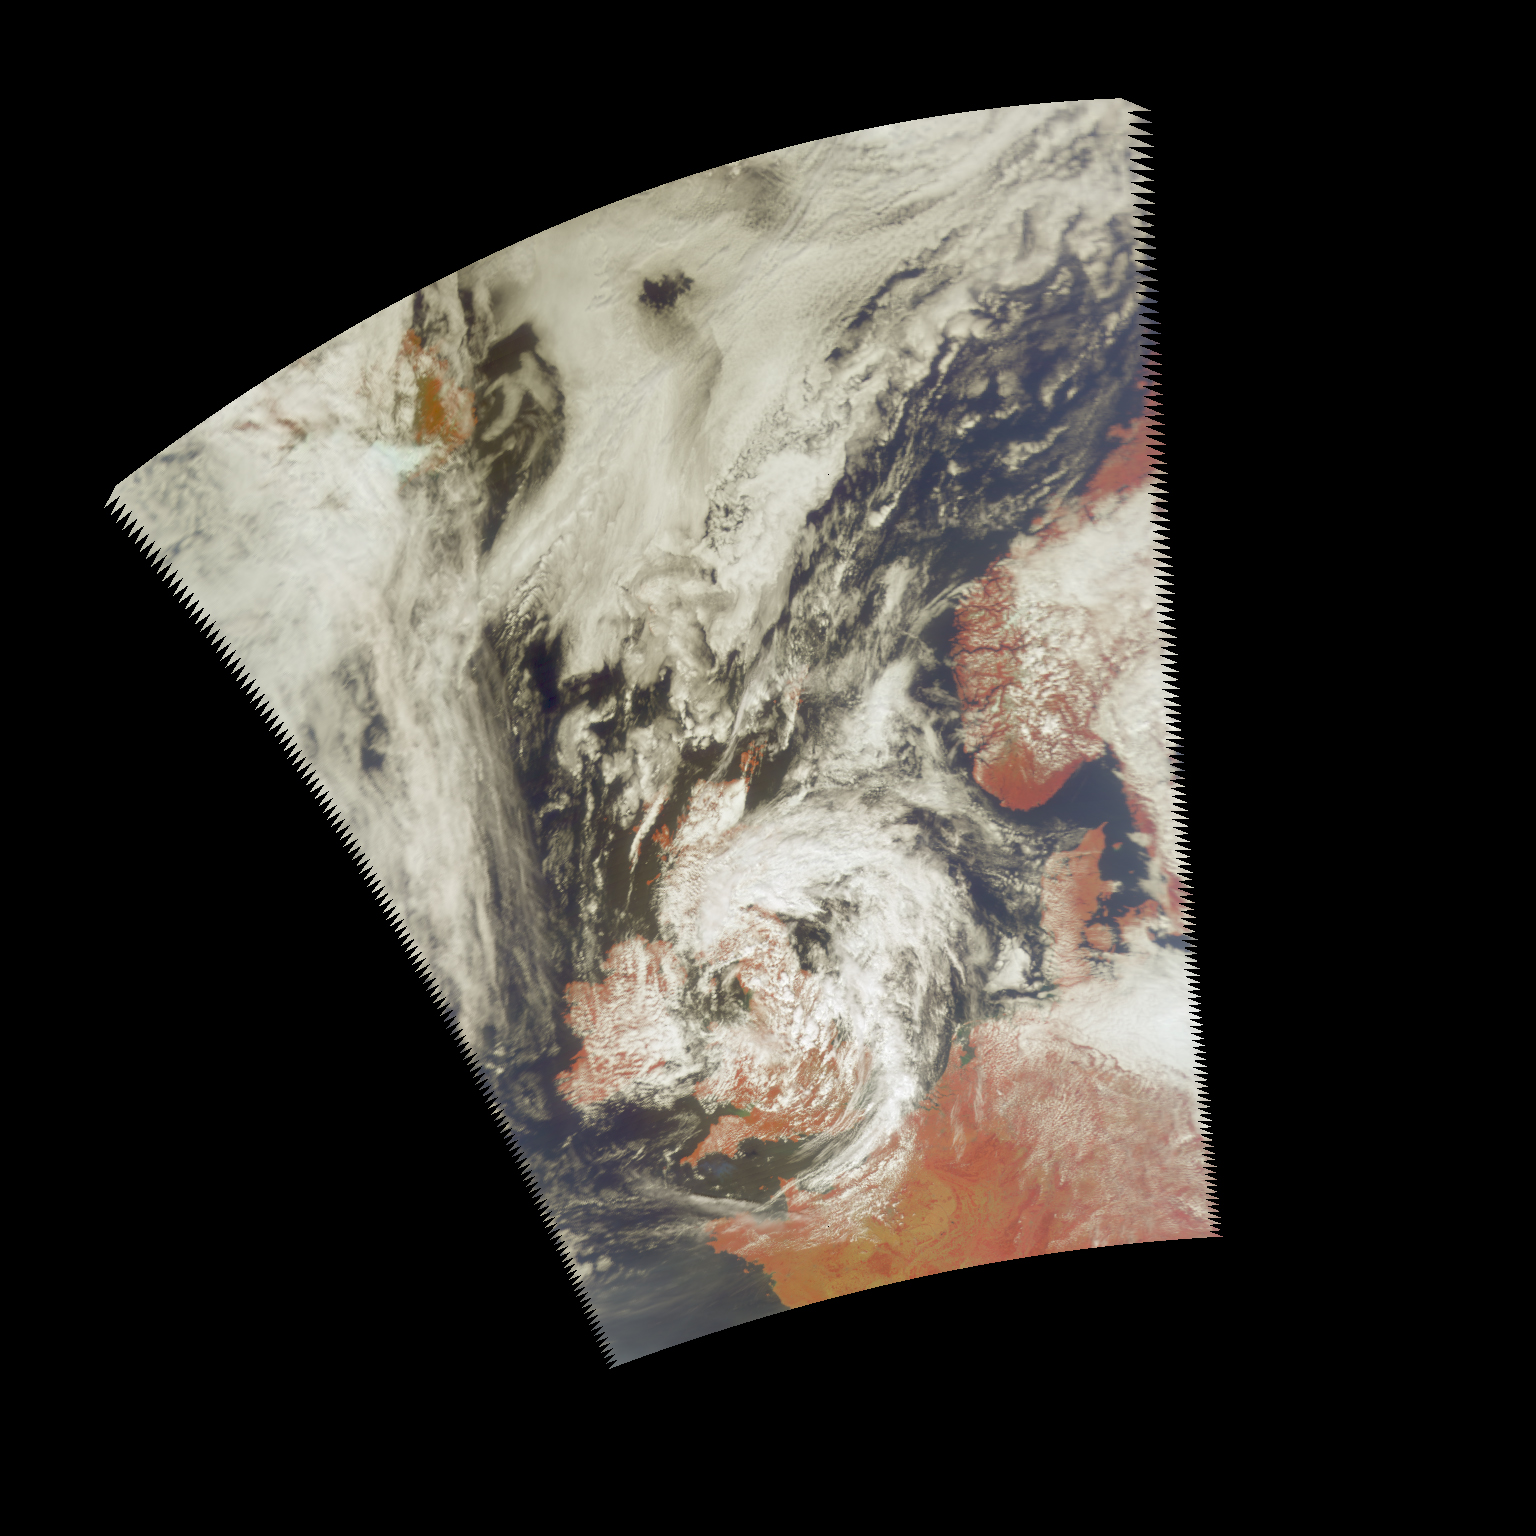

AIRS First Light Data: Northern Europe, July 20, 2002

These images, taken over northern Europe on July 20, 2002, depict a few of the different views of Earth and its atmosphere that are produced by the Atmospheric Infrared Sounder experiment system operating on NASA’s Aqua spacecraft.

The image in Figure 1 is from an infrared channel from the AIRS instrument that measures the surface temperature in clear areas and cloud top temperatures in cloudy areas. The image reveals very warm conditions in France and a storm off the east coast of the United Kingdom.

The image in Figure 2 represents a microwave channel from the Advanced Microwave Sounding Unit instrument that sees through most clouds and observes surface conditions everywhere.

The image in Figure 3 is a microwave channel from the Humidity Sounder for Brazil instrument that is very sensitive to humidity and does not see the surface at all, but instead reveals the structure of moisture streams in the troposphere.

The infrared and microwave data from the AIRS experiment are integrated to retrieve a single set of temperature, moisture, and cloud values. These three channels represent only a small portion of the 2,400-channel multispectral experiment, whose primary objectives are to improve the accuracy of weather forecasts and to study climate change.

The AIRS experiment system also takes pictures of the Earth at four visible and near-infrared wavelengths that can be combined into a color picture. This image shows a swirling low-pressure system over England, clear skies over much of France, and frontal systems in the North Atlantic. Because AIRS is sensitive to different wavelengths than your eye, the colors shown are different from what you would see. For example, plants appear very red to AIRS. There are also subtle color differences in the clouds that relate to their altitude and thickness (compare the white clouds over England with the slightly grey-green ones near Iceland). These images are used in conjunction with other AIRS, AMSU-A, and HSB measurements to get a full 3-D view of the atmosphere.

About AIRS
The Atmospheric Infrared Sounder, AIRS, in conjunction with the Advanced Microwave Sounding Unit, AMSU, senses emitted infrared and microwave radiation from Earth to provide a three-dimensional look at Earth’s weather and climate. Working in tandem, the two instruments make simultaneous observations all the way down to Earth’s surface, even in the presence of heavy clouds. With more than 2,000 channels sensing different regions of the atmosphere, the system creates a global, three-dimensional map of atmospheric temperature and humidity, cloud amounts and heights, greenhouse gas concentrations, and many other atmospheric phenomena. The Humidity Sounder for Brazil, HSB, is a 4-channel microwave sounder provided by Brazil that obtained humidity profiles throughout the atmosphere even under conditions of heavy cloudiness and haze. The HSB provided high quality data until February 2003. Launched into Earth orbit in 2002, the AIRS, AMSU, and HSB instruments fly onboard NASA’s Aqua spacecraft and are managed by NASA’s Jet Propulsion Laboratory in Pasadena, Calif., under contract to NASA. JPL is a division of the California Institute of Technology in Pasadena.

Credit: NASA/JPL